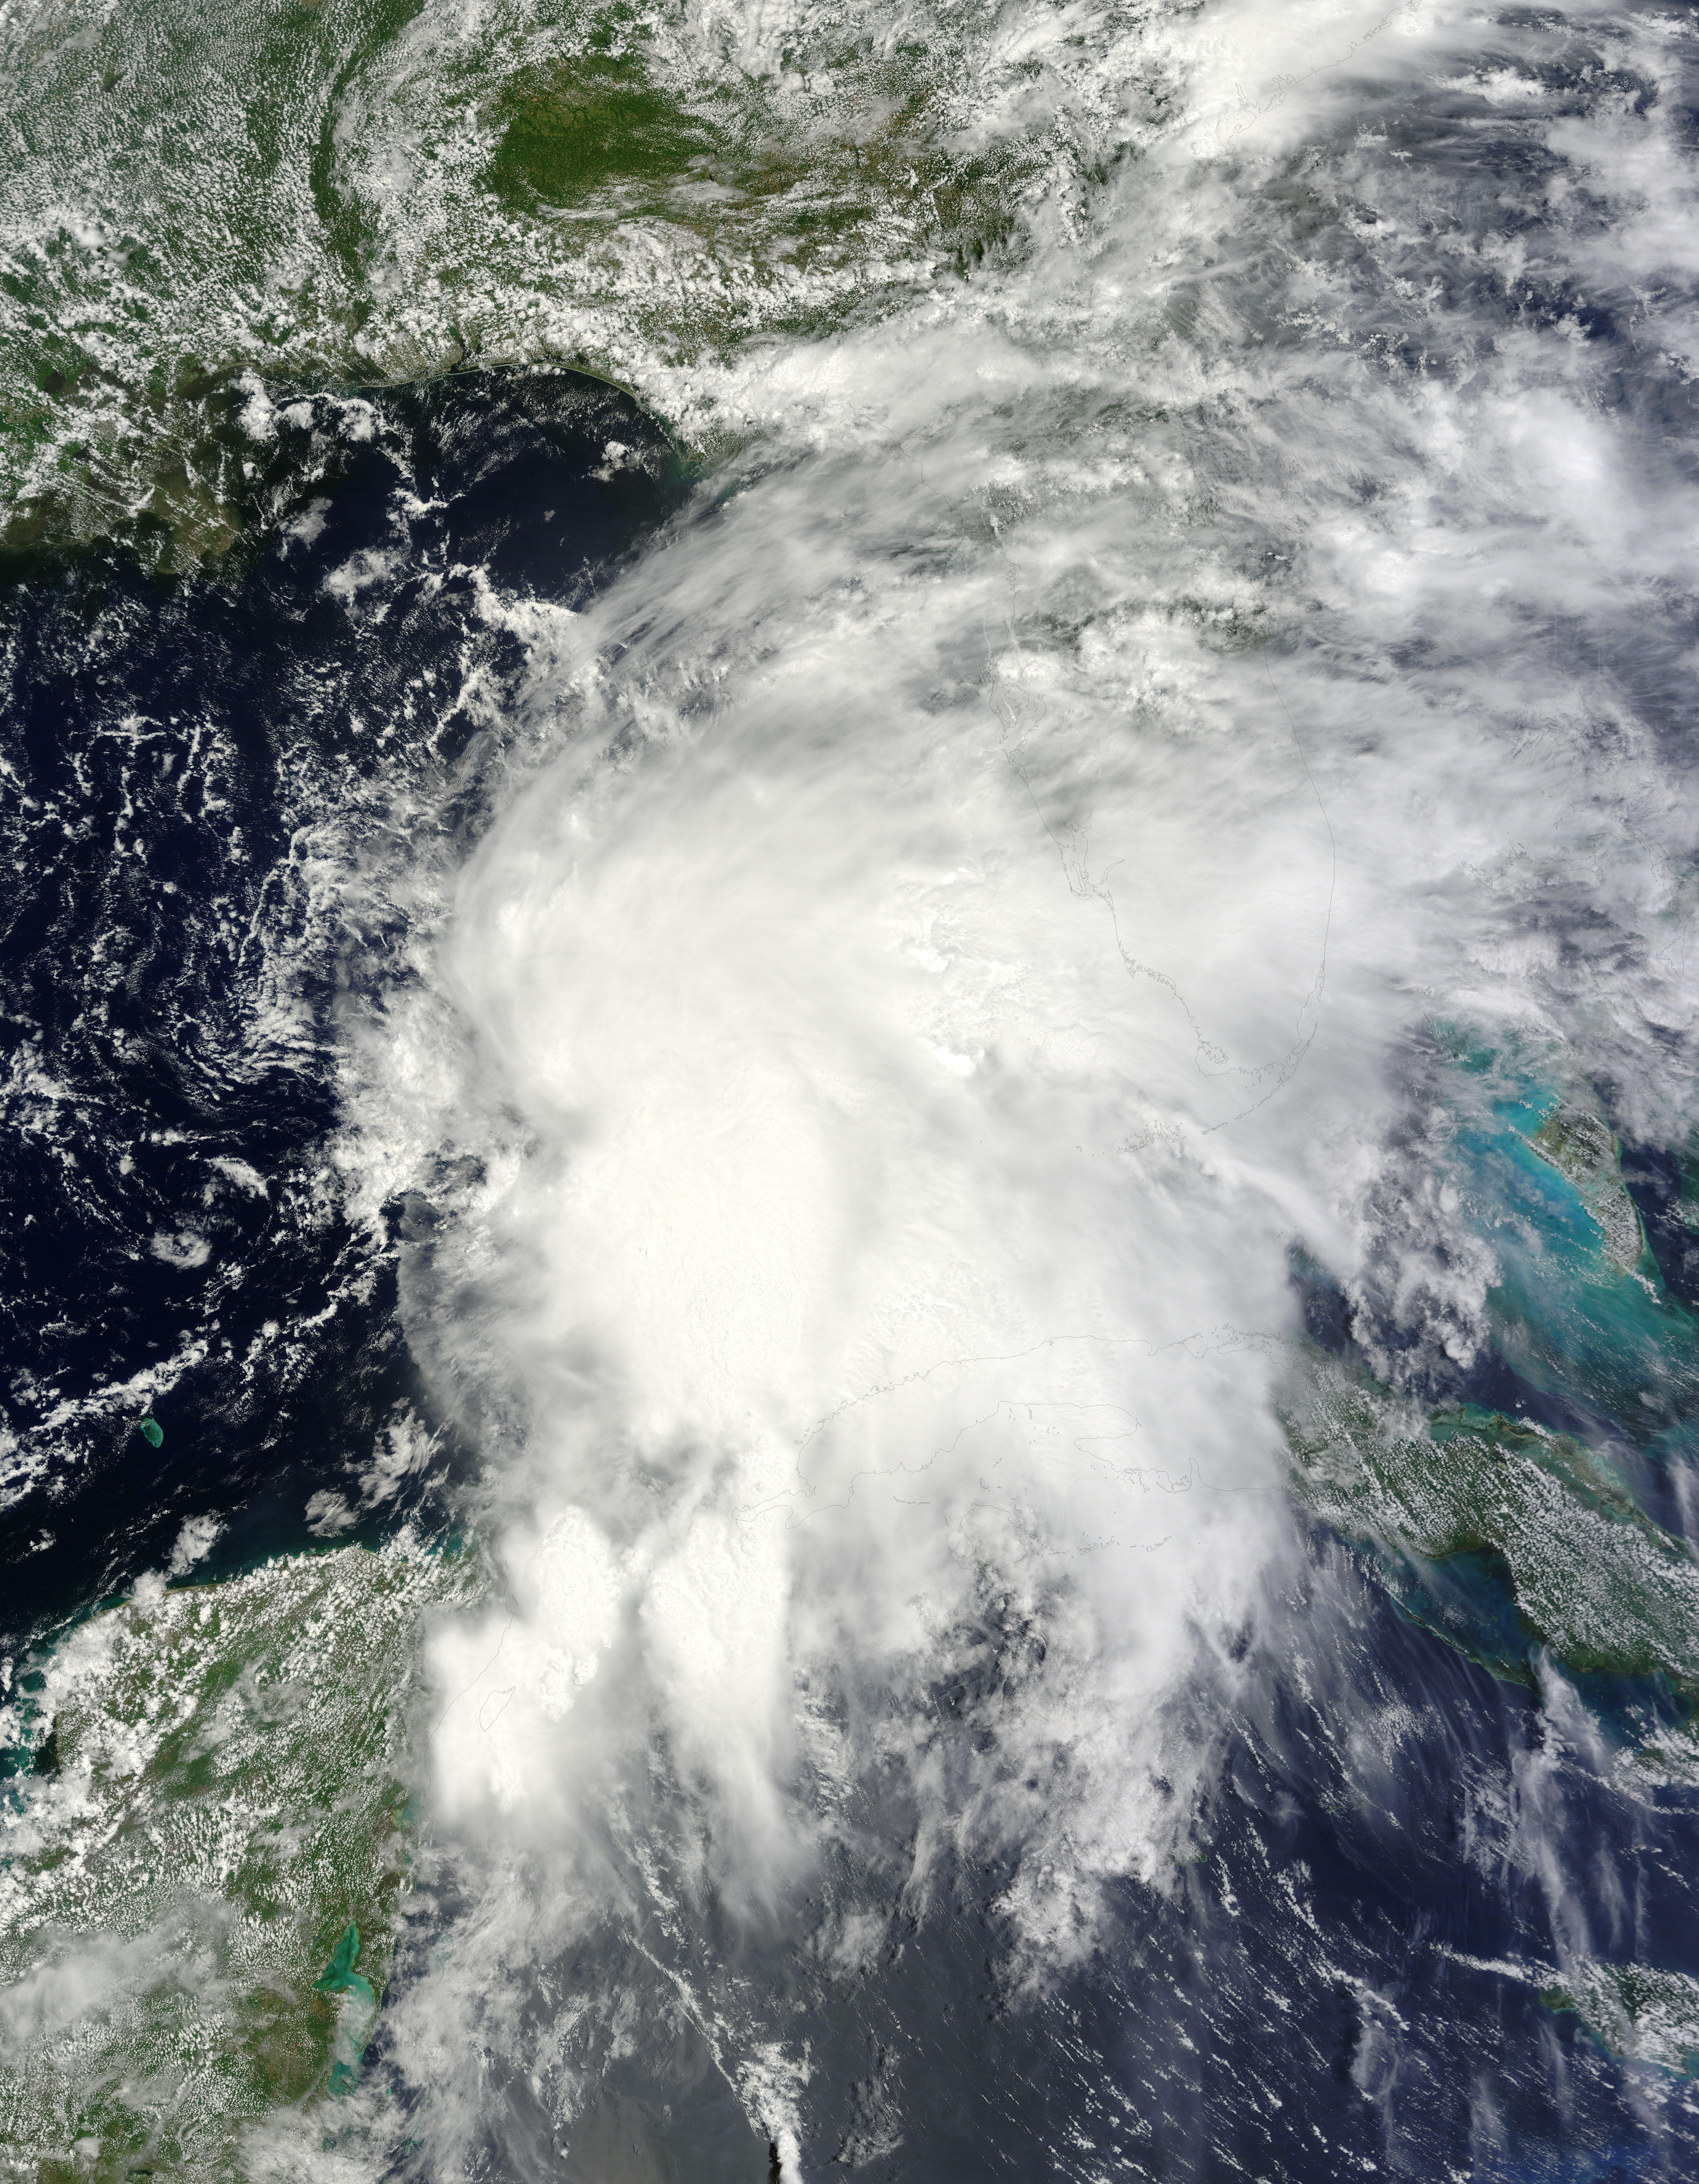

NASA Sees Heavy Rainfall in Tropical Storm Andrea

NASA’s Terra satellite passed over Tropical Storm Andrea on June 5 at 16:25 UTC (12:25 p.m. EDT) and the MODIS instrument captured this visible image of the storm. Andrea’s clouds had already extended over more than half of Florida. --- NASA Sees Heavy Rainfall in Tropical Storm Andrea NASA’s TRMM satellite passed over Tropical Storm Andrea right after it was named, while NASA’s Terra satellite captured a visible image of the storm’s reach hours beforehand. TRMM measures rainfall from space and saw that rainfall rates in the southern part of the storm was falling at almost 5 inches per hour. NASA’s Terra satellite passed over Tropical Storm Andrea on June 5 at 16:25 UTC (12:25 p.m. EDT) and the Moderate Resolution Imaging Spectroradiometer or MODIS instrument, captured a visible image of the storm. At that time, Andrea’s clouds had already extended over more than half of Florida. At 8 p.m. EDT on Wednesday, June 5, System 91L became the first tropical storm of the Atlantic Ocean hurricane season. Tropical Storm Andrea was centered near 25.5 North and 86.5 West, about 300 miles (485 km) southwest of Tampa, Fla. At the time Andrea intensified into a tropical storm, its maximum sustained winds were near 40 mph (65 kph). Full updates can be found at NASA's Hurricane page: www.nasa.gov/hurricane Rob Gutro NASA’s Goddard Space Flight Center

Credit: NASA Goddard MODIS Rapid Response Team